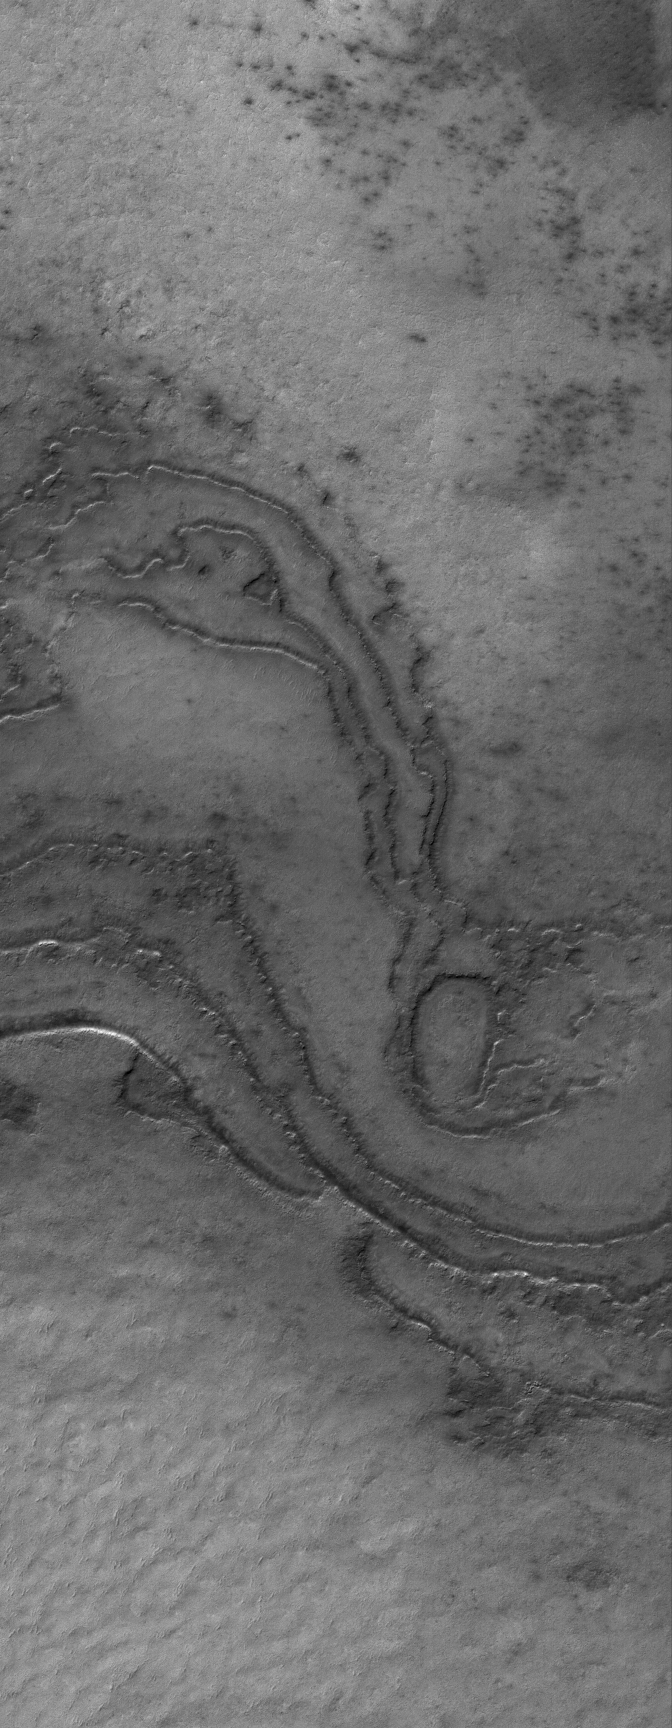

South Polar Terraces

9 February 2006
This Mars Global Surveyor (MGS) Mars Orbiter Camera (MOC) image shows layering in terrain at the high southern latitudes of Mars. South polar layers are commonly assumed to consist of varying amounts of dust and ice. An alternative explanation — they may be exposures of ancient sedimentary rock.

Location near: 78.9°S, 10.1°W
Image width: ~3 km (~1.9 mi)
Illumination from: upper left
Season: Southern Summer

Credit: NASA/JPL/Malin Space Science Systems